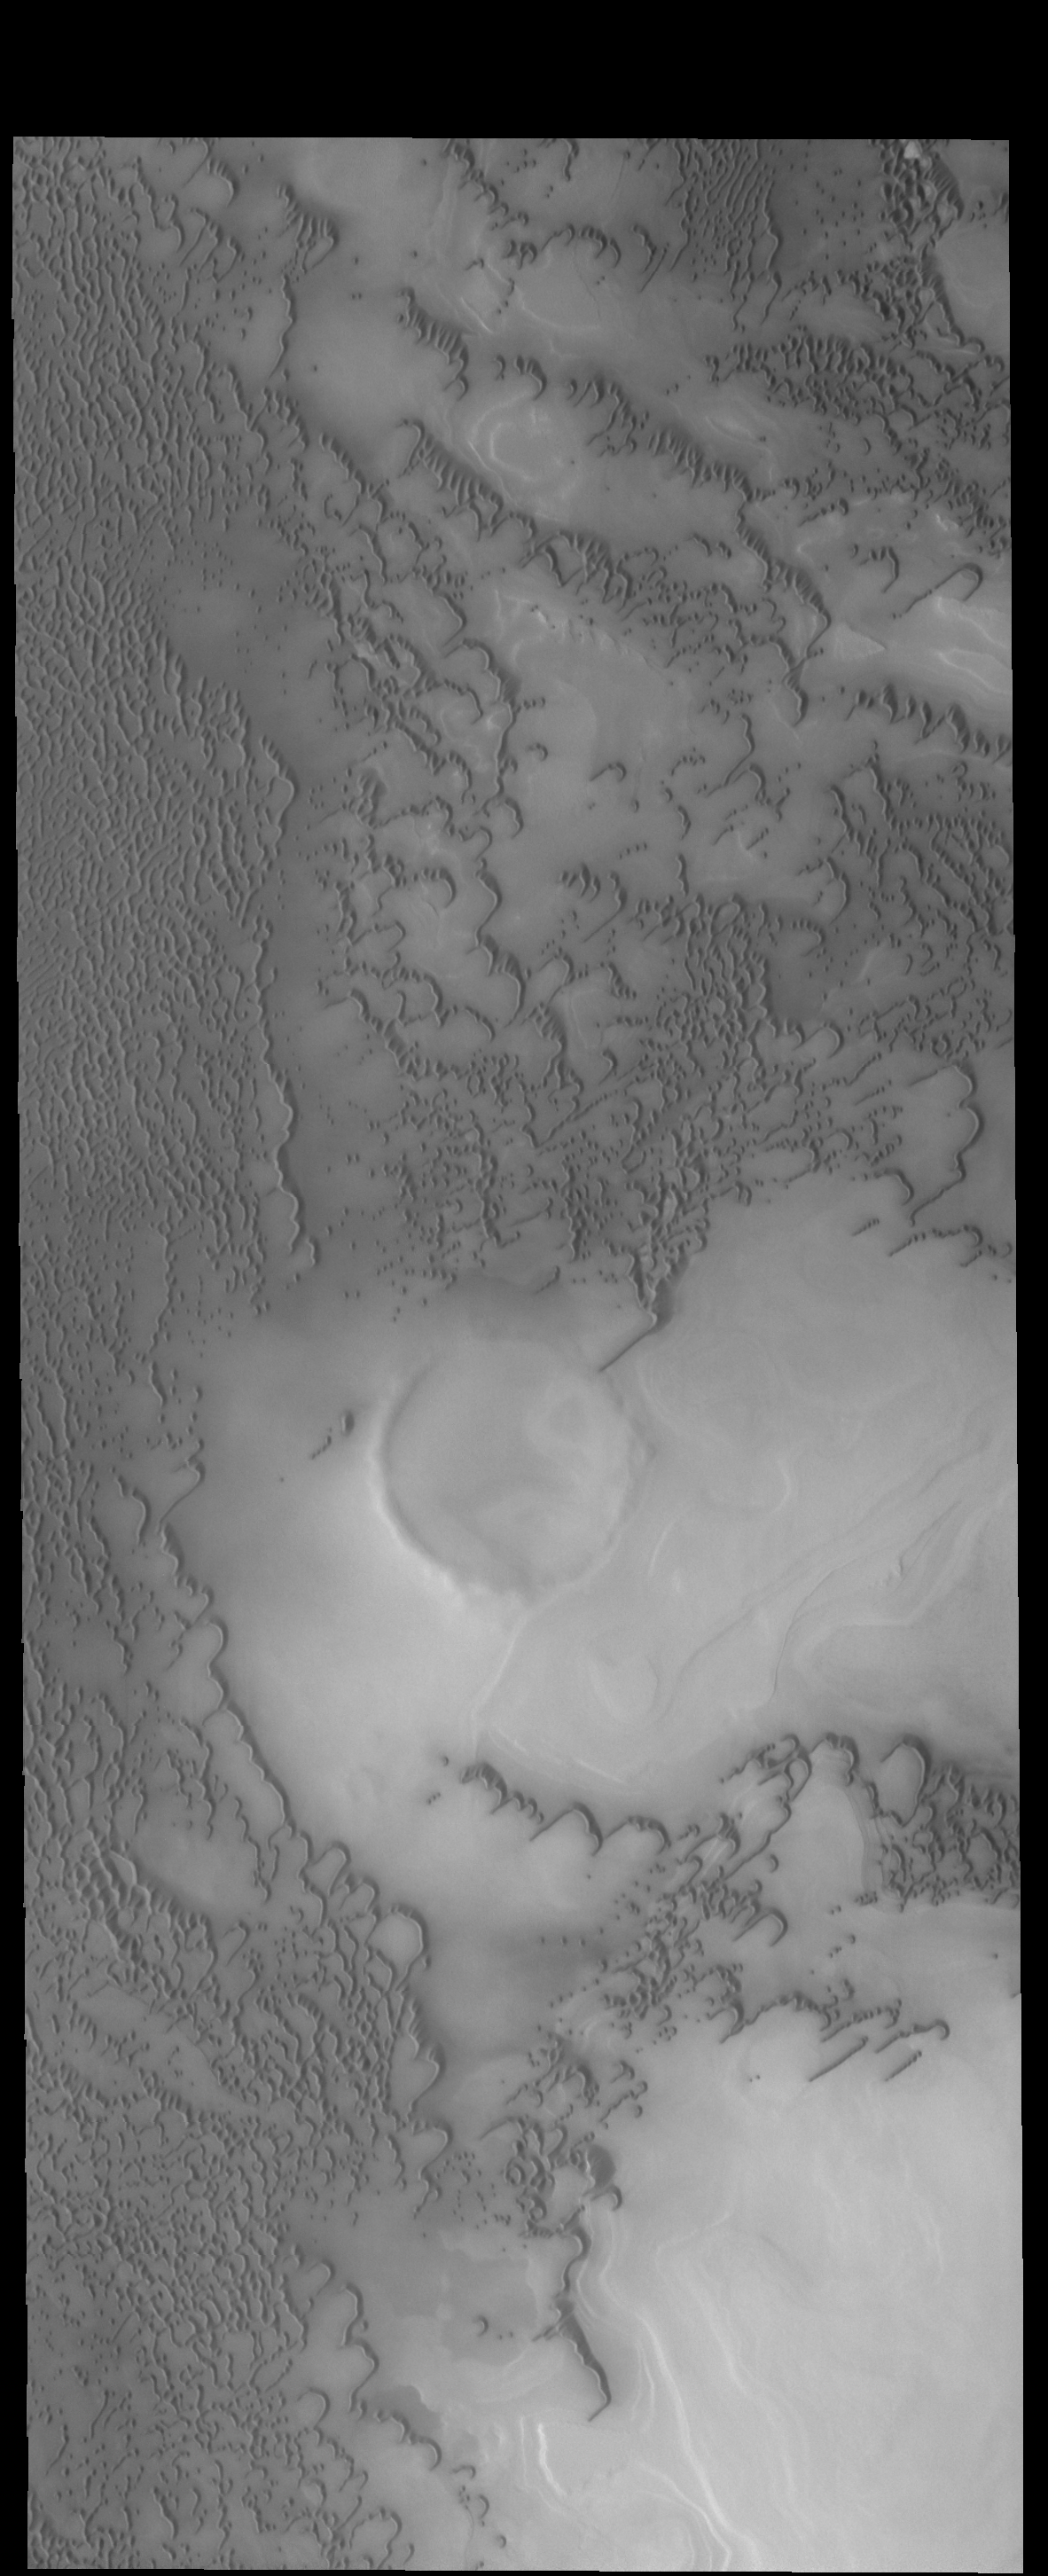

More Polar Dunes

Like yesterday’s image, this VIS image shows more north polar dunes. If you compare multiple dune images, you will see that the dunes can take different forms and cover different amounts of the plains. The differences are caused by many factors including the amount of available sand, the force and direction of the winds, and the topography of the underlying plains.

Credit: NASA/JPL-Caltech/ASU